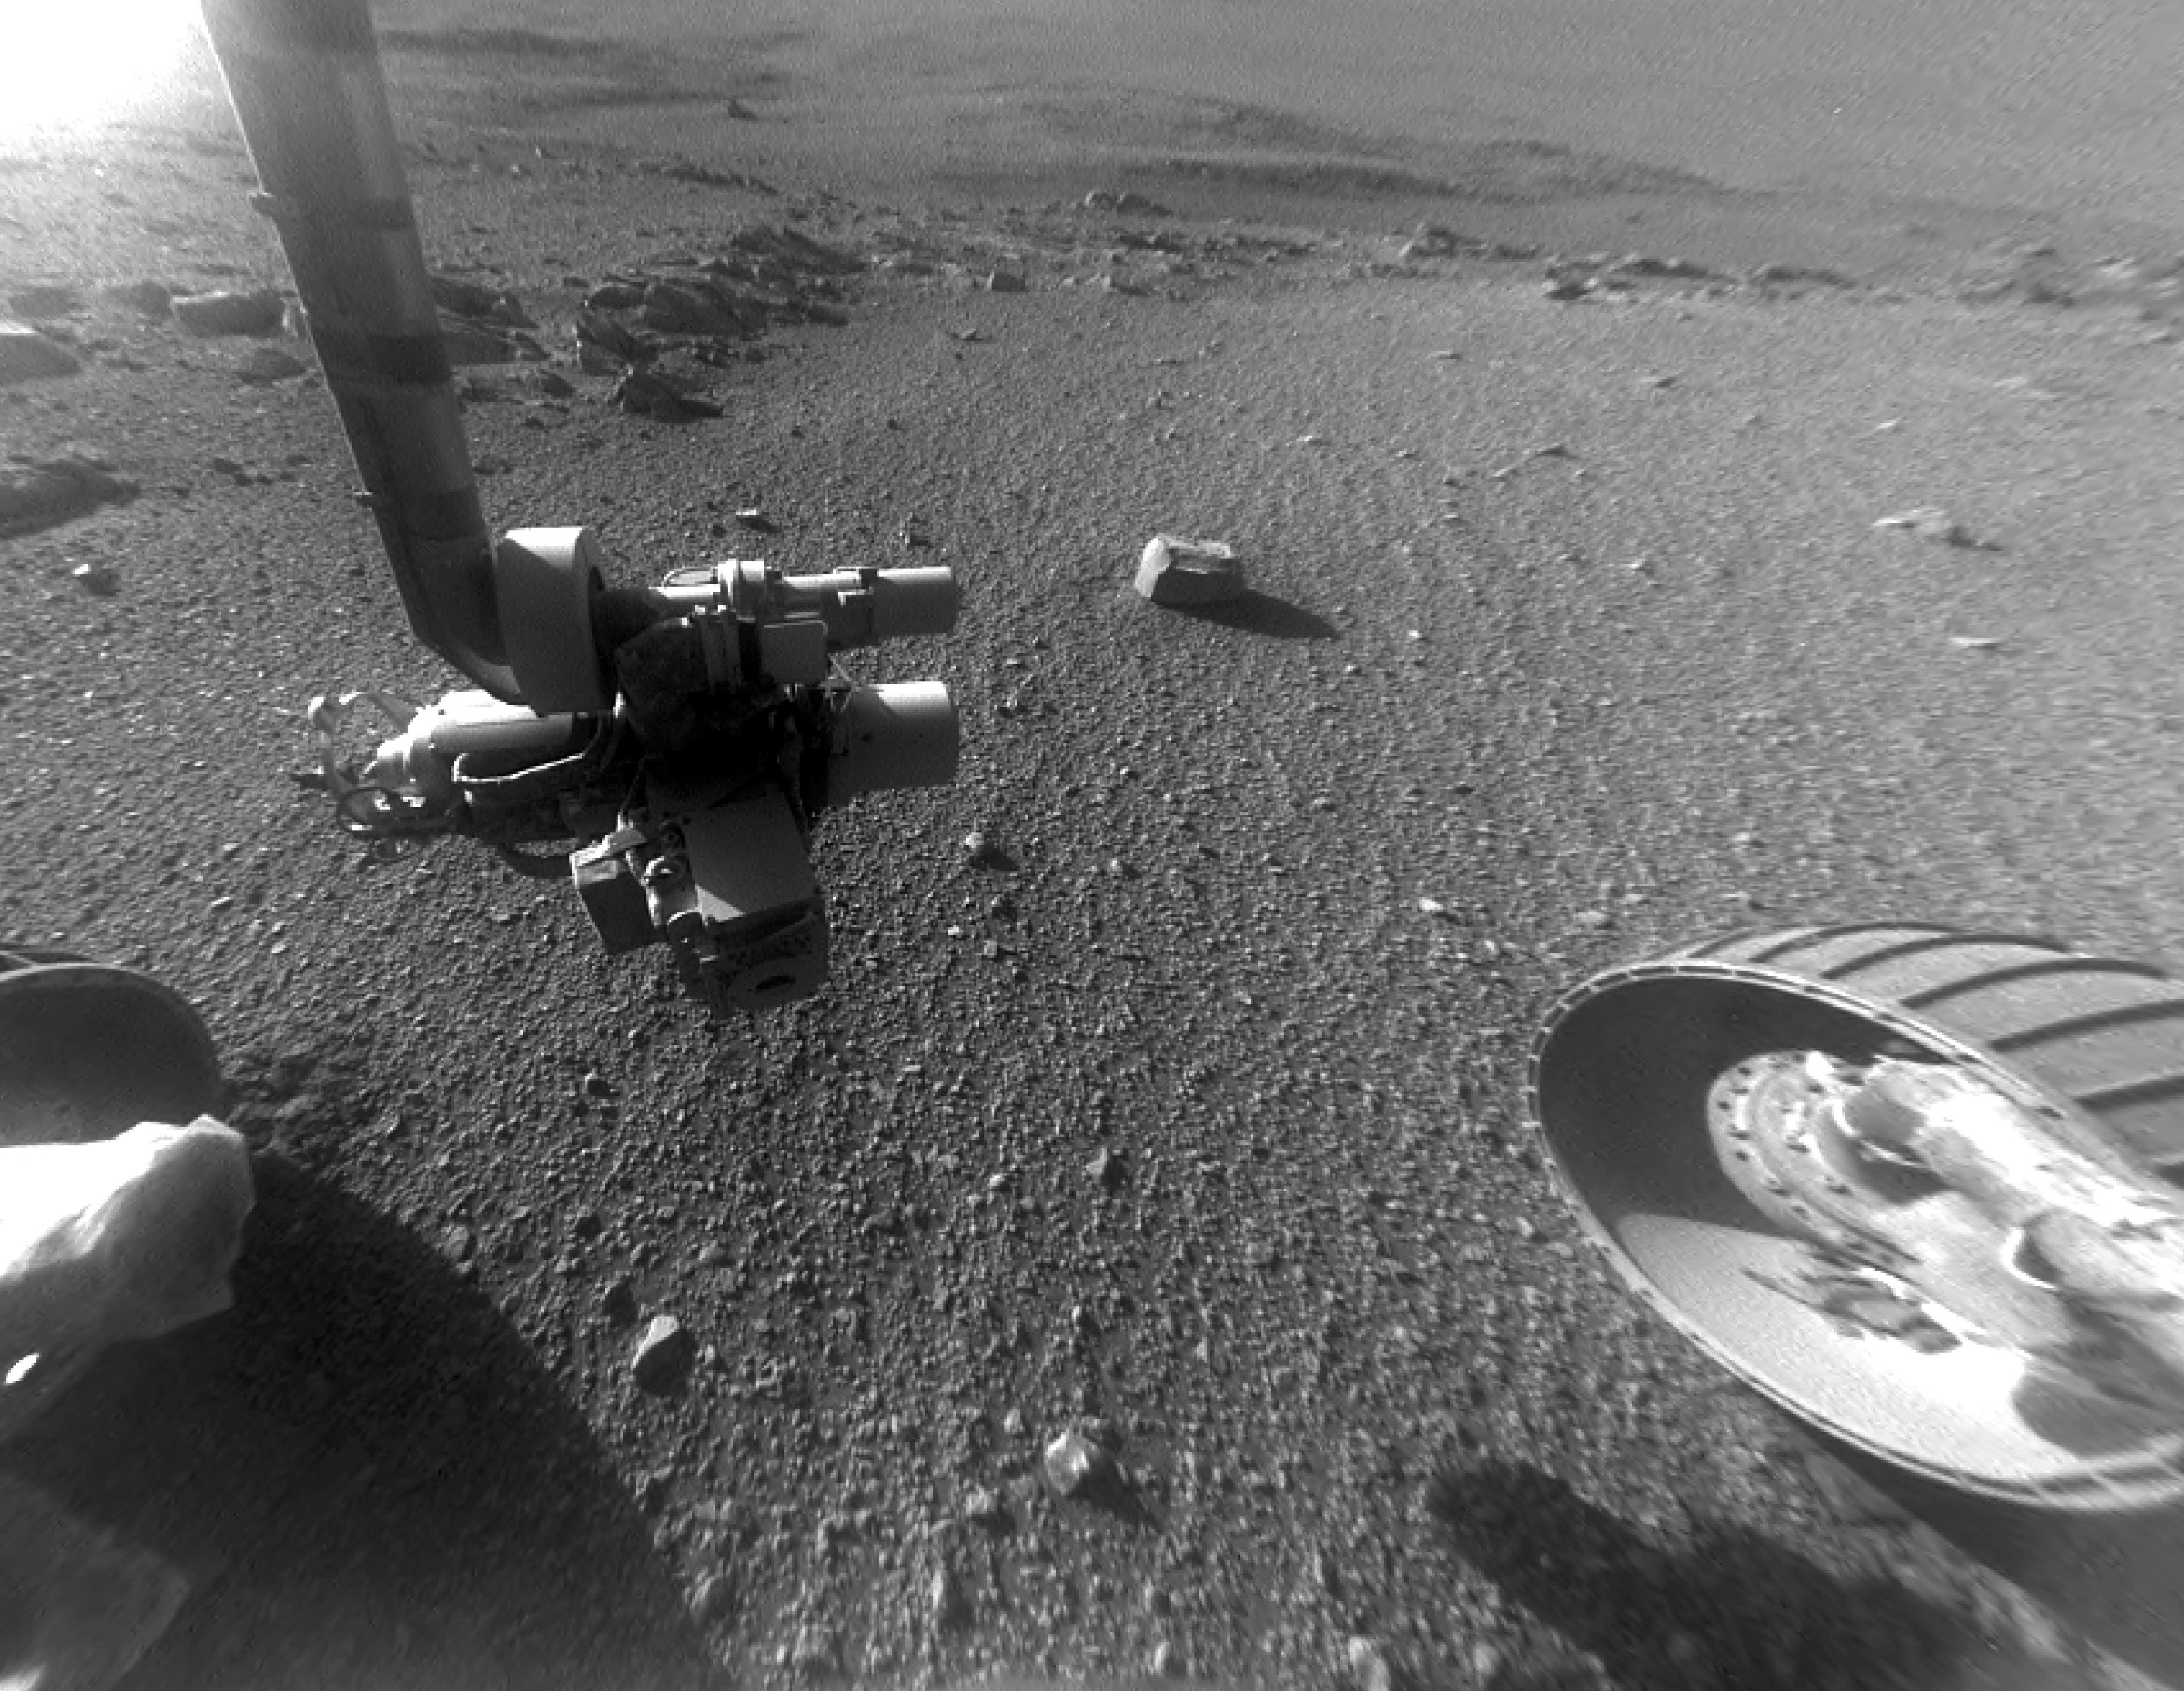

Opportunity Rover Views Ground Texture ‘Perseverance Valley’

This late-afternoon view from the front Hazard Avoidance Camera on NASA’s Mars Exploration Rover Opportunity shows a pattern of rock stripes on the ground, a surprise to scientists on the rover team. Approaching the 5,000th Martian day or sol, of what was planned as a 90-sol mission, Opportunity is still providing new discoveries.

This image was taken inside “Perseverance Valley,” on the inboard slope of the western rim of Endeavour Crater, on Sol 4958 (Jan. 4, 2018). Both this view and one taken the same sol by the rover’s Navigation Camera look downhill toward the northeast from about one-third of the way down the valley, which extends about the length of two football fields from the crest of the rim toward the crater floor.

The lighting, with the Sun at a low angle, emphasizes the ground texture, shaped into stripes defined by rock fragments. The stripes are aligned with the downhill direction. The rock to the upper right of the rover’s robotic arm is about 2 inches (5 centimeters) wide and about 3 feet (1 meter) from the centerline of the rover’s two front wheels.

This striped pattern resembles features seen on Earth, including on Hawaii’s Mauna Kea, that are formed by cycles of freezing and thawing of ground moistened by melting ice or snow. There, fine-grained fraction of the soil expands as it freezes, and this lifts the rock fragments up and to the sides. If such a process formed this pattern in Perseverance Valley, those conditions might have been present locally during a period within the past few million years when Mars’ spin axis was at a greater tilt than it is now, and some of the water ice now at the poles was redistributed to lower latitudes. Other hypotheses for how these features formed are also under consideration, including high-velocity slope winds.

NASA’s Jet Propulsion Laboratory, a division of the California Institute of Technology in Pasadena, manages the Mars Exploration Rover Project for NASA’s Science Mission Directorate, Washington.

Credit: NASA/JPL-Caltech